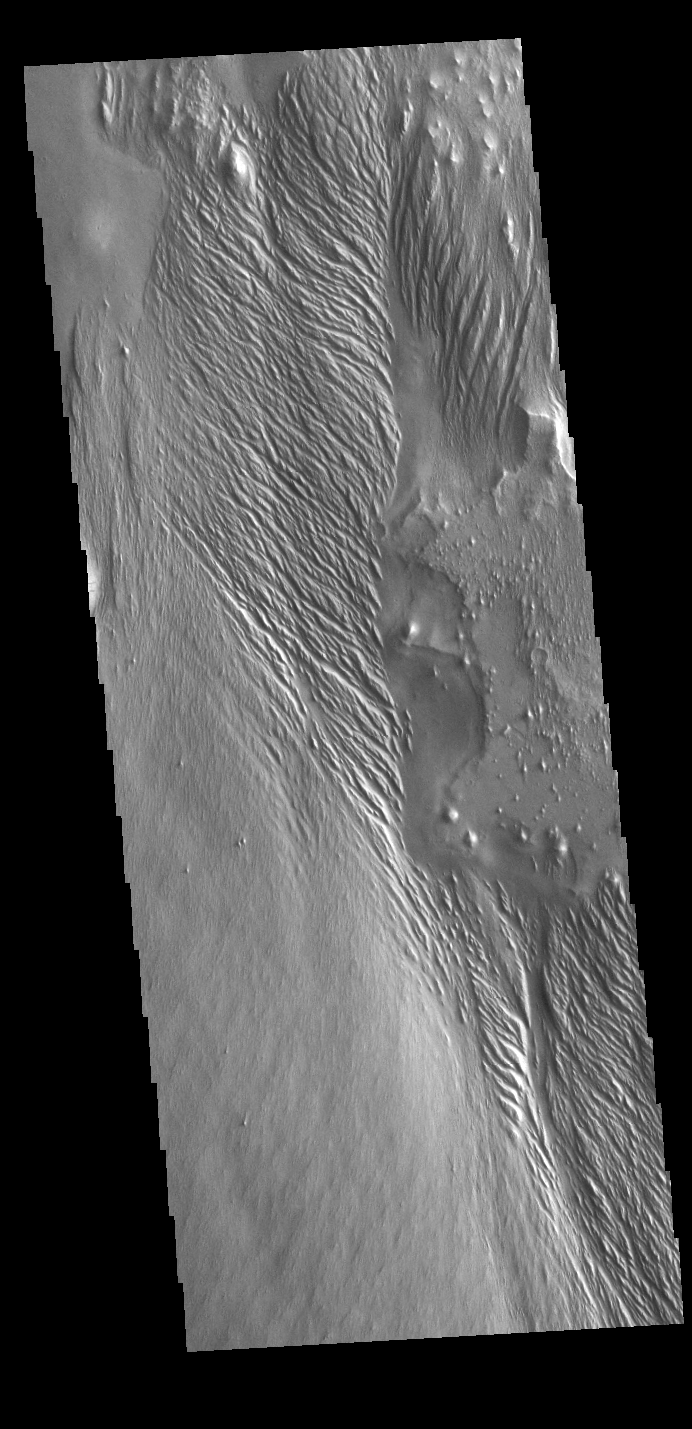

Wind Etching

Today’s VIS image shows a region of wind etched materials. In regions of poorly cemented surface materials it is possible to create large features due to just the action of the wind. The equatorial region between Olympus Mons and Apollinaris Mons is dominated by wind etched regions. The direction of the wind aligns with the ridges and valleys. The dominant wind direction in this region is southeast to northwest; however, the wind direction for the upper right of the image is to the other direction. The long linear wind etched valleys are called yardangs. These features are created by long term winds scouring a poor cemented surface material into linear ridges and valleys. These yardangs are part of the Medusa Fossae Formation. It has been suggested that this region of Mars provides a large percentage of the surface dust seen around the planet. Ash falls from nearby volcanoes may have been the source of the surface materials eroded into these and other wind eroded landforms.

Credit: NASA/JPL-Caltech/ASU